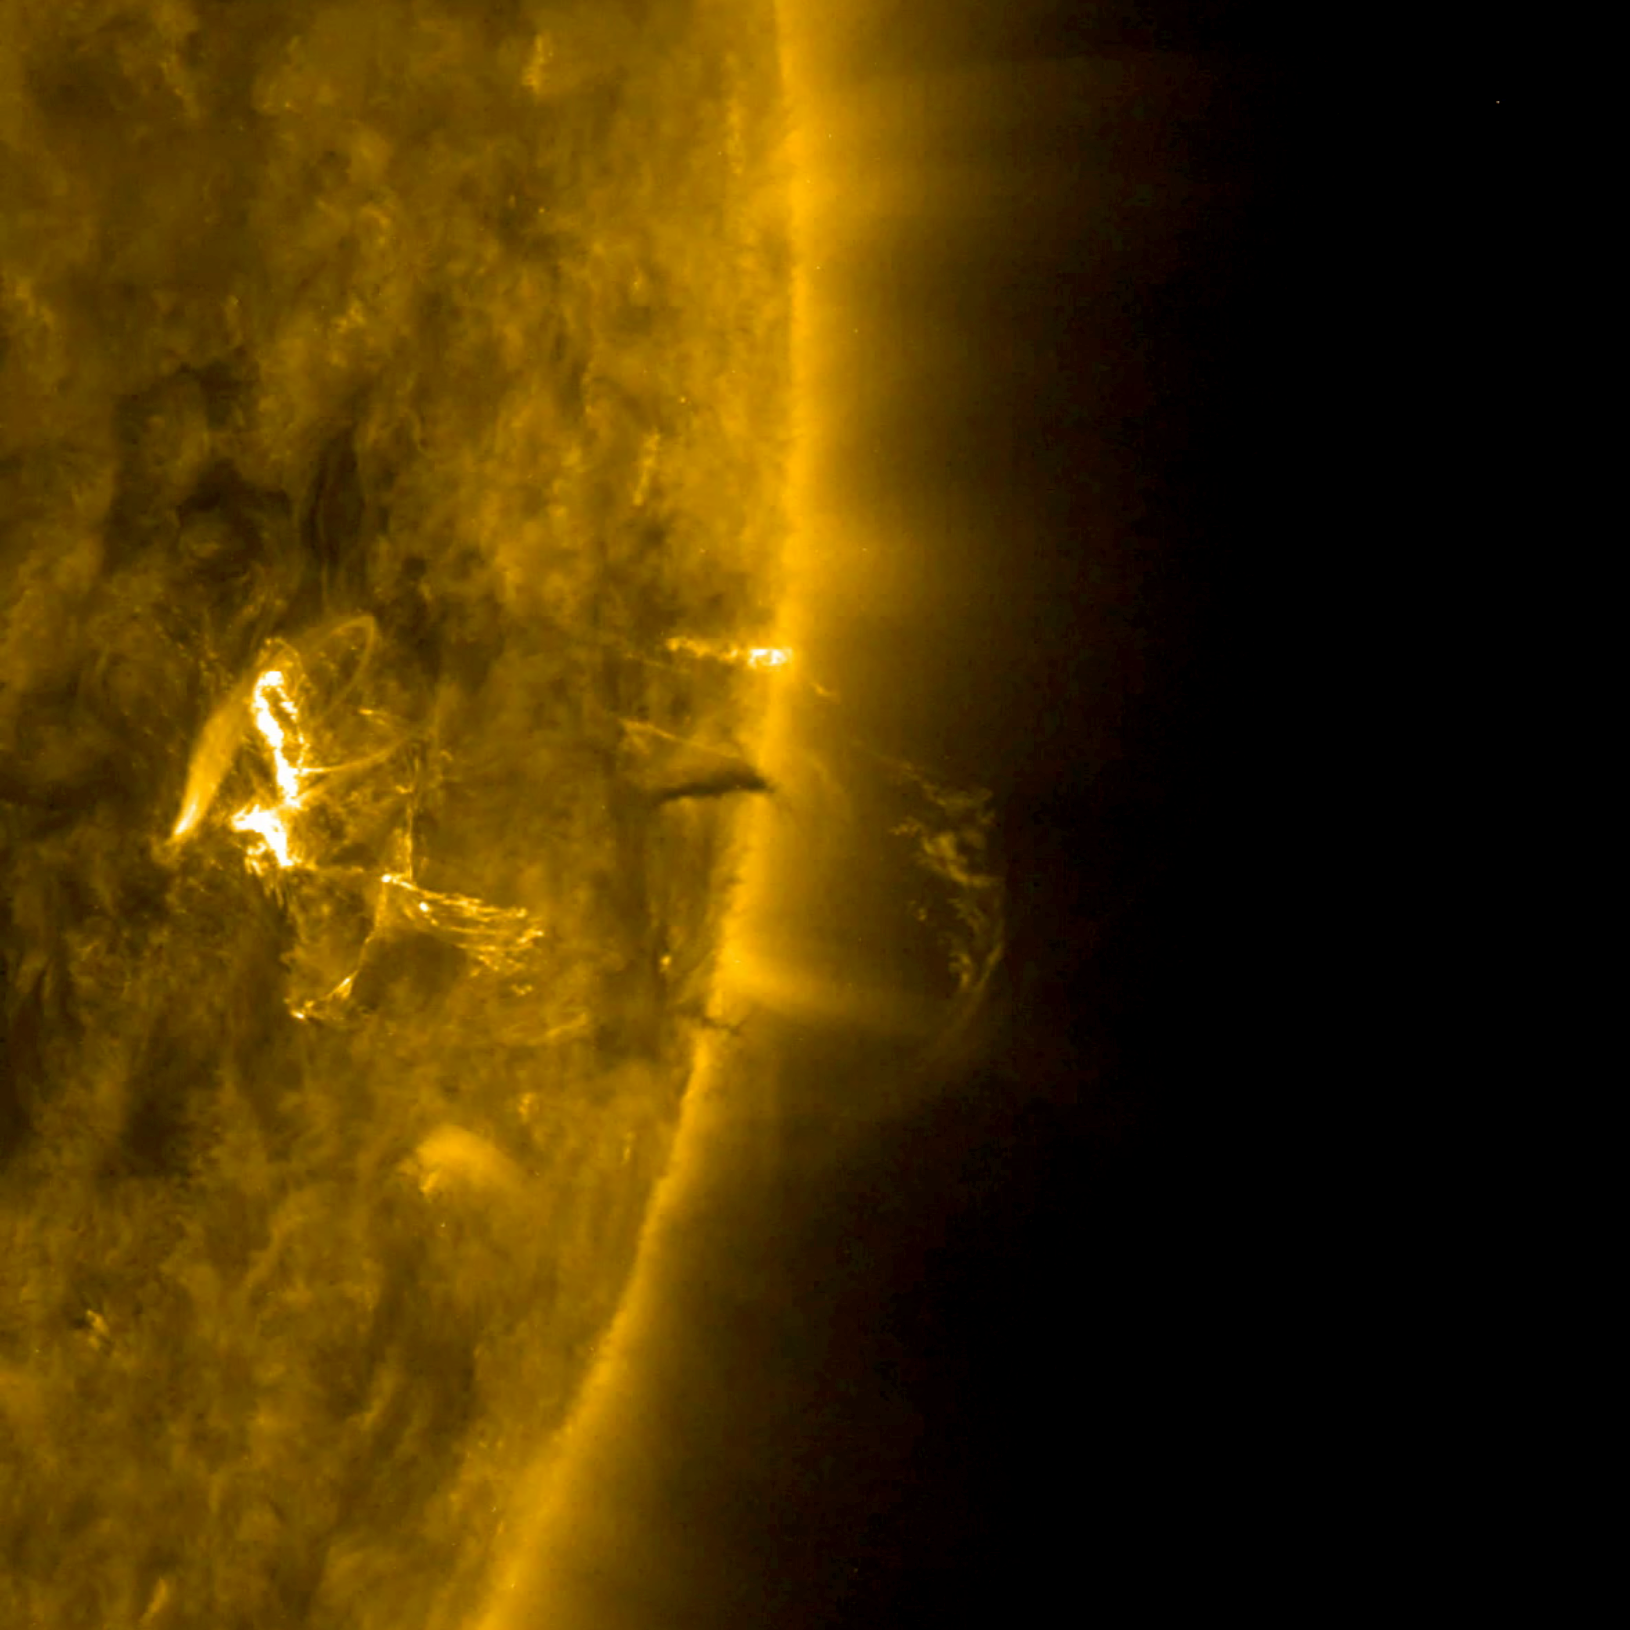

Small Flare and a Coronal Mass Ejection

The sun shot out a small coronal mass ejection that was also associated with a small flare (Jan. 22, 2018). The video, which covers about 5 hours, shows the burst of plasma as the magnetic loops break apart. Immediately the magnetic fields brighten intensely and begin to reorganize themselves in coils above the active region. The images were taken in a wavelength of extreme ultraviolet light.

Movies
PIA22184_flare_CME_171_big.mp4
PIA22184_flare_CME_171_sm.mp4

SDO is managed by NASA’s Goddard Space Flight Center, Greenbelt, Maryland, for NASA’s Science Mission Directorate, Washington. Its Atmosphere Imaging Assembly was built by the Lockheed Martin Solar Astrophysics Laboratory (LMSAL), Palo Alto, California.

Credit: NASA/GSFC/Solar Dynamics Observatory